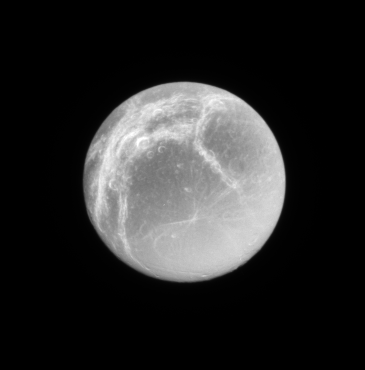

Dionean Linea

Bright icy fractures, or linea, cover the trailing hemisphere of Saturn’s moon, Dione.

The Cassini spacecraft imaged the fractured terrain at high resolution in October 2005 (See PIA07638).

Lit terrain seen here is on the trailing hemisphere of Dione (1,126 kilometers, or 700 miles across). North is up.

The image was taken with the Cassini spacecraft narrow-angle camera using a spectral filter sensitive to wavelengths of infrared light centered at 930 nanometers. The image was taken on Feb. 3, 2007 at a distance of approximately 927,000 kilometers (576,000 miles) from Dione. Image scale is 6 kilometers (3 miles) per pixel.

The Cassini-Huygens mission is a cooperative project of NASA, the European Space Agency and the Italian Space Agency. The Jet Propulsion Laboratory, a division of the California Institute of Technology in Pasadena, manages the mission for NASA’s Science Mission Directorate, Washington, D.C. The Cassini orbiter and its two onboard cameras were designed, developed and assembled at JPL. The imaging operations center is based at the Space Science Institute in Boulder, Colo.

Credit: NASA/JPL/Space Science Institute